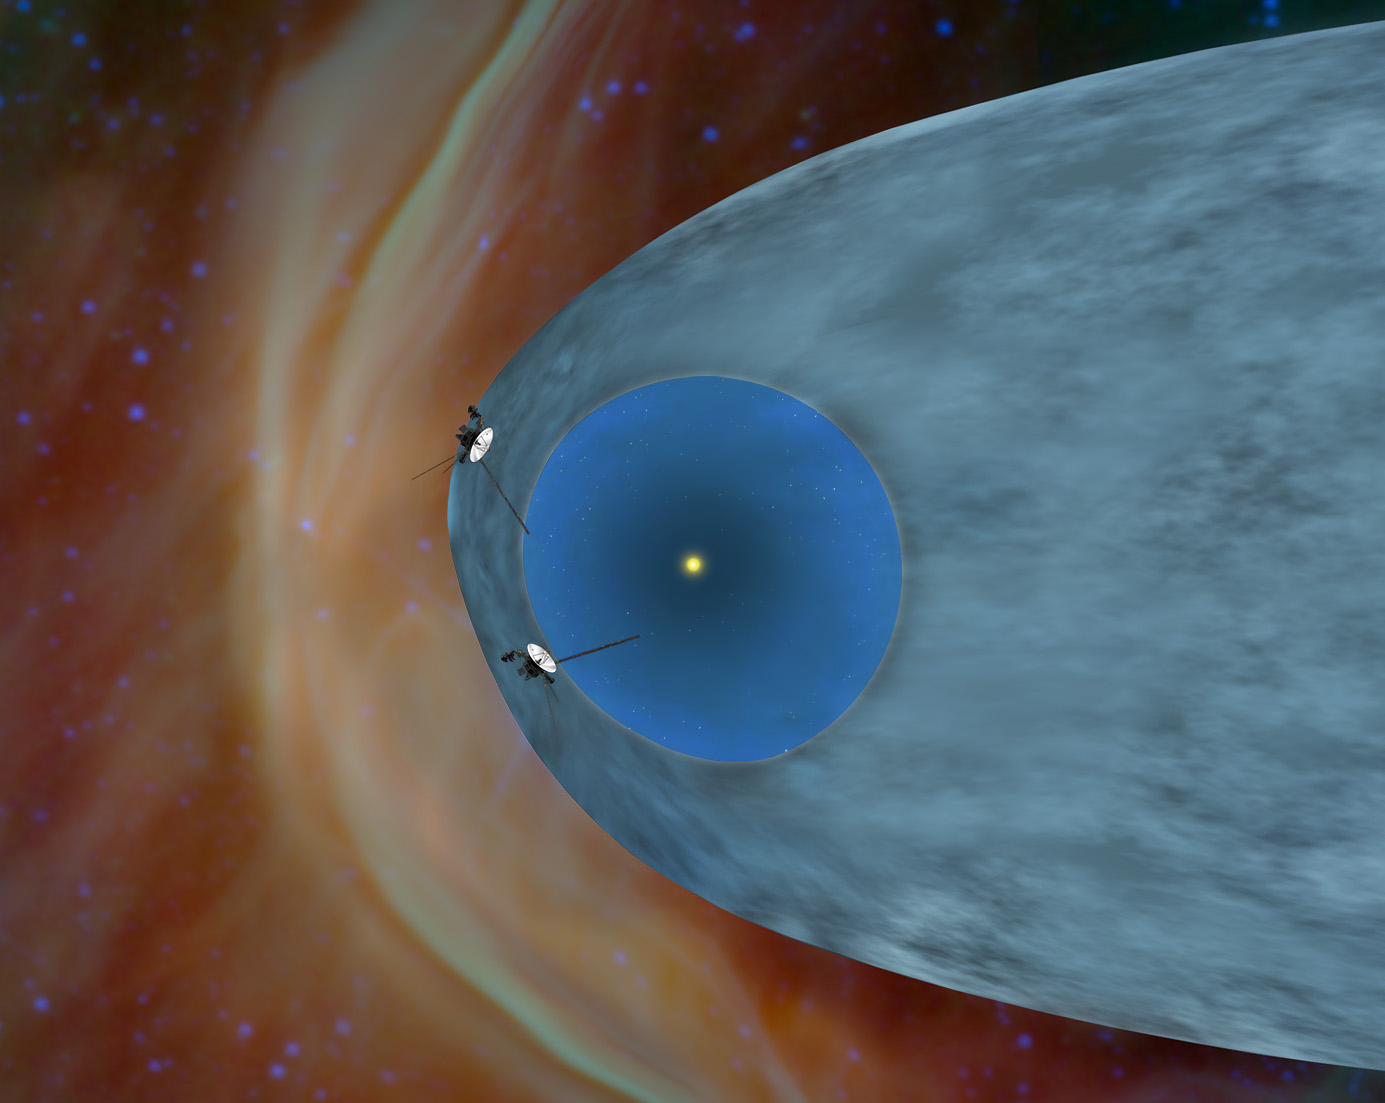

Voyagers in the Heliosheath (Cropped)

This artist’s concept shows NASA’s two Voyager spacecraft exploring a turbulent region of space known as the heliosheath, the outer shell of the bubble of charged particles around our sun. After more than 35 years of travel, the two Voyager spacecraft will soon reach interstellar space, which is the space between stars.

Our sun gives off a stream of charged particles that form a bubble around our solar system known as the heliosphere. The solar wind travels at supersonic speeds until it crosses a shockwave called the termination shock. That part of our solar system is shown in bright blue. Voyager 1 crossed the termination shock in December 2004 and Voyager 2 did so in August 2007. Beyond the termination shock is the heliosheath, shown in gray, where the solar wind dramatically slows down and turns to flow toward the tail of the heliosphere. Outside the heliosphere is territory dominated by the interstellar wind, which is blowing from the left in this image. As the interstellar wind approaches the heliosphere, the interstellar ions are deflected around the outside as indicated by the bright arc.

The Voyagers were built by NASA’s Jet Propulsion Laboratory in Pasadena, Calif., which continues to operate both spacecraft. JPL is a division of the California Institute of Technology in Pasadena. The Voyager missions are a part of the NASA Heliophysics System Observatory, sponsored by the Heliophysics Division of the Science Mission Directorate.

Credit: NASA/JPL-Caltech